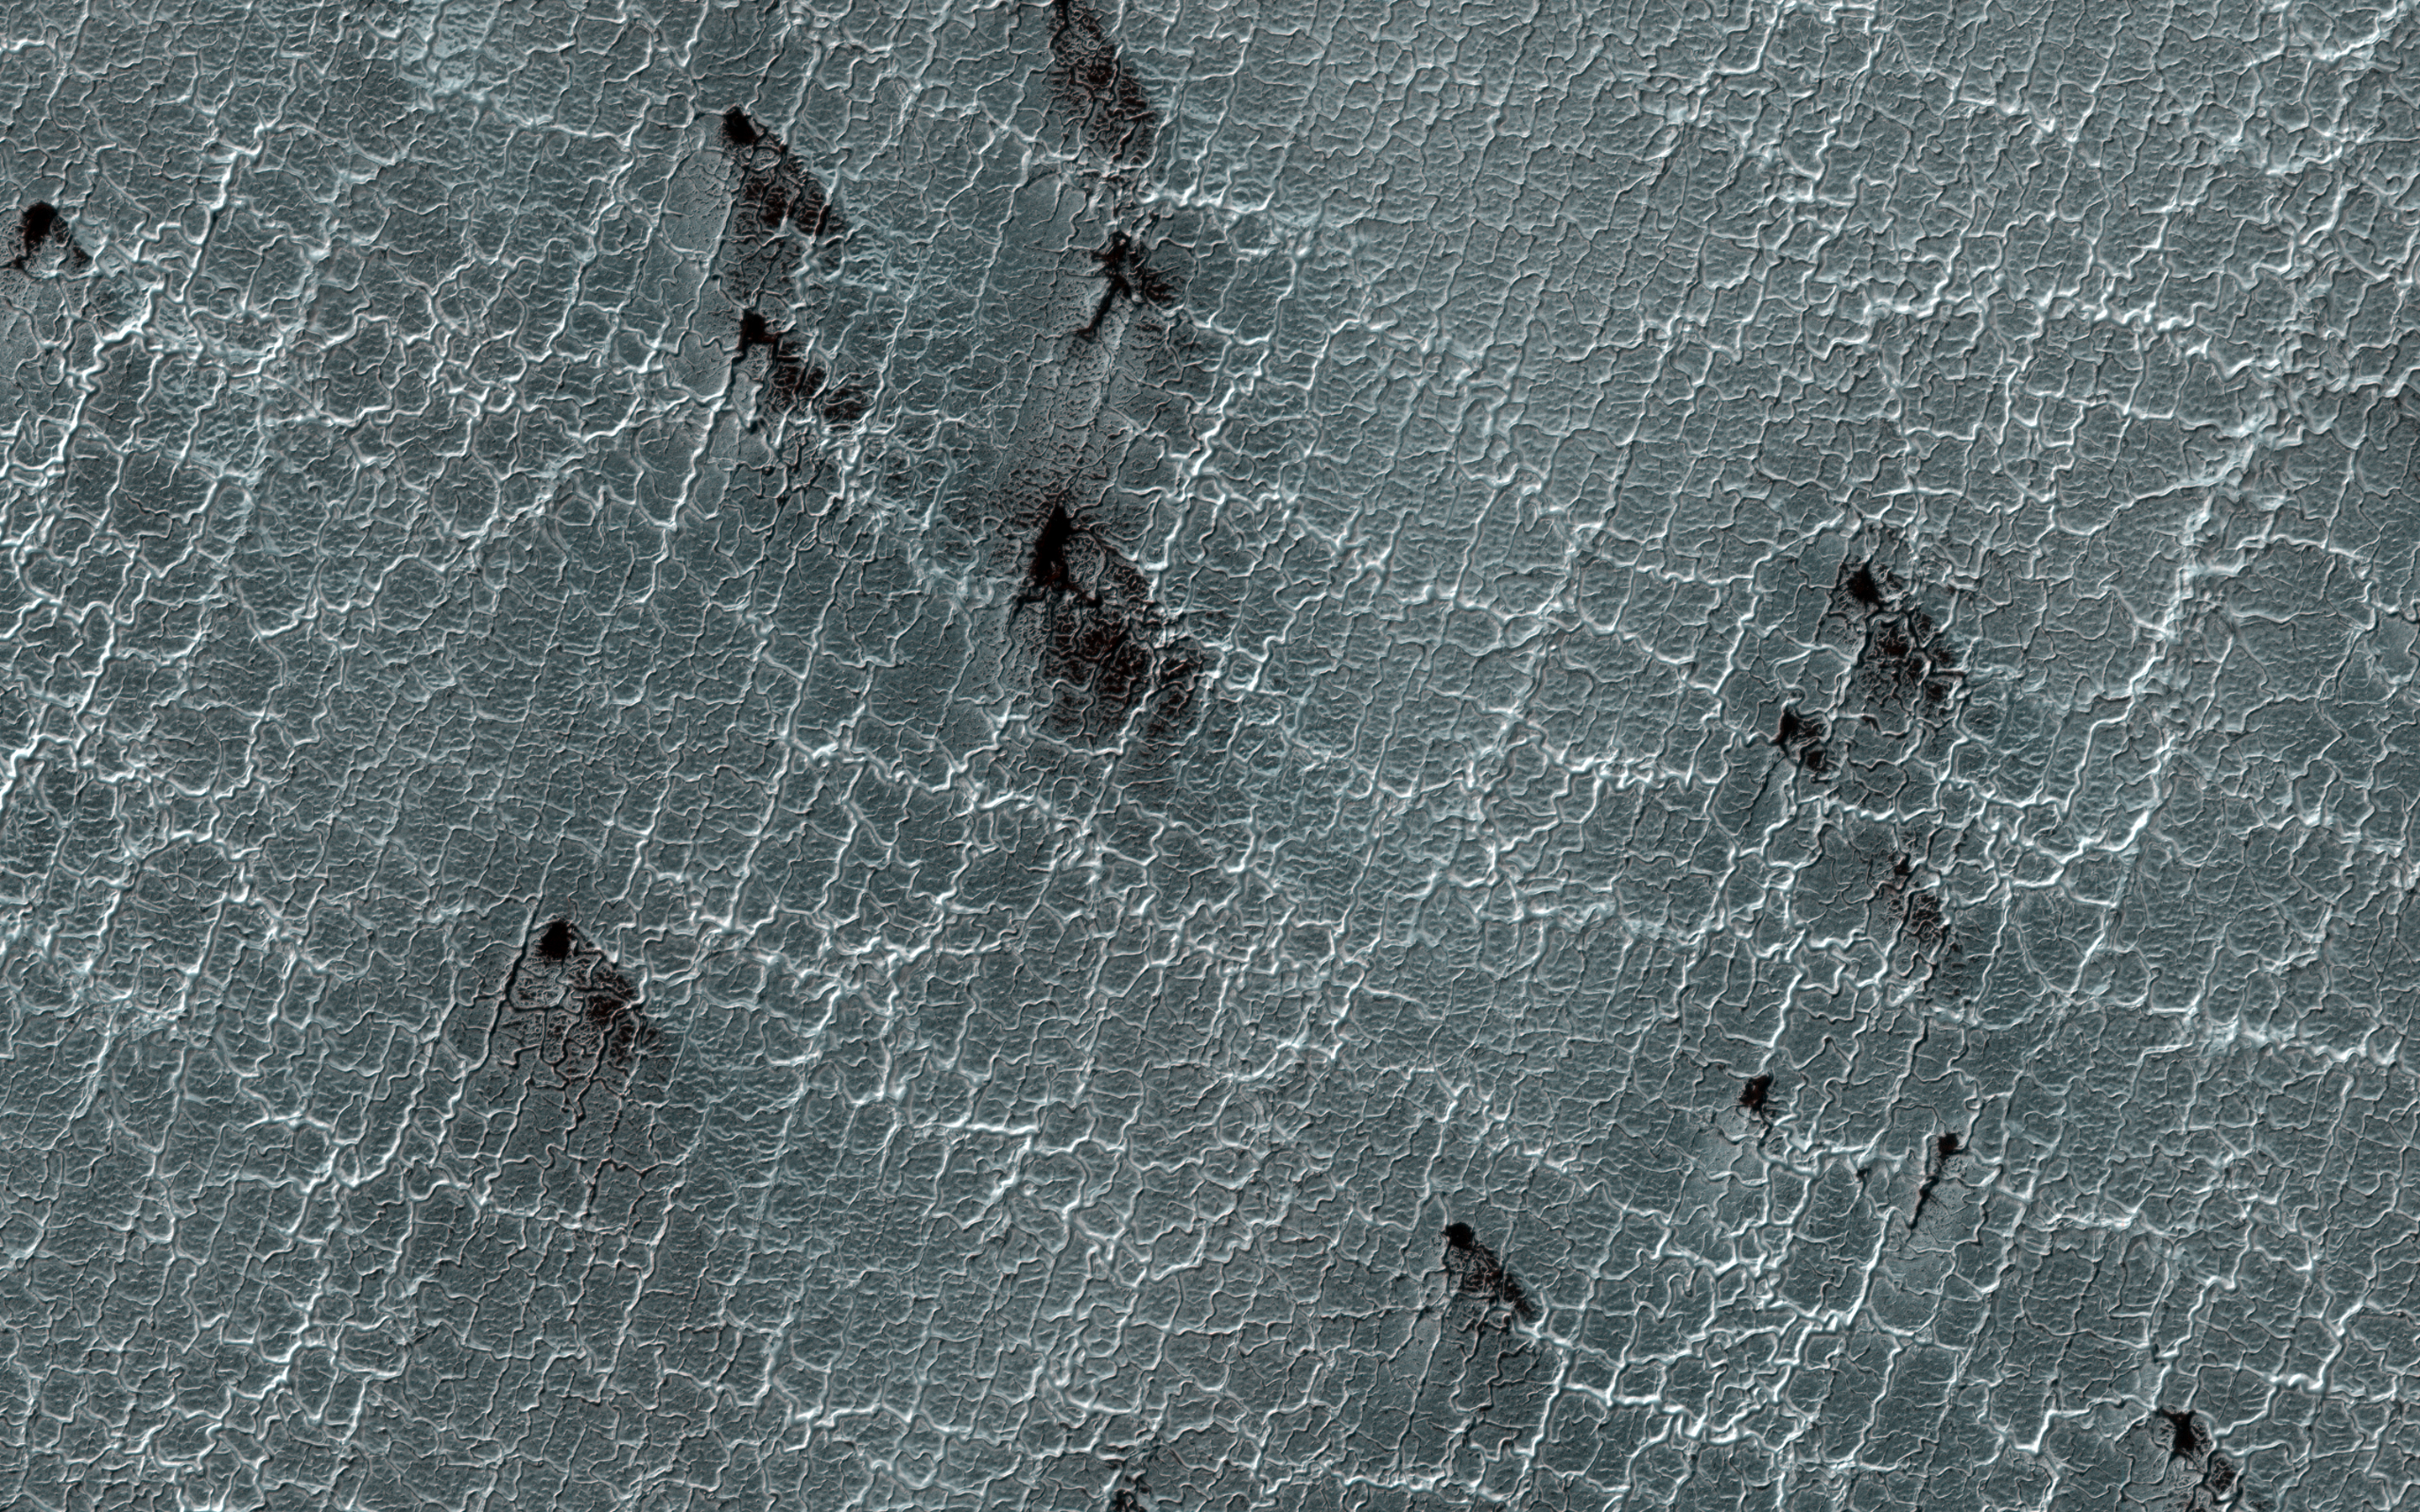

The Enduring Charm of Martian Spiders

Araneiform terrain (colloquially: spider-like terrain) is located in the south polar region of Mars and evolves in appearance over the spring and summer. In the season shown here, the thin bright lines on the surface (the spider legs) are troughs and many of these features have dark fan-shaped markings emanating from them.

Our current theory for how these patterns are formed is that during winter a carbon dioxide ice layer develops over the surface. When sun rays strike this surface, this carbon dioxide ice acts in a similar way to our atmosphere: it allows the sun light to penetrate but traps the infrared radiation creating a greenhouse-like effect.

The trapped heat transforms the ice at the bottom of the layer to gas, building up pressure until it bursts through. When that happens, the gas flows out in geyser-like fashion and carries dust with it, which falls back to the surface to form the dark fans.

The map is projected here at a scale of 25 centimeters (9.8 inches) per pixel. [The original image scale is 24.6 centimeters (9.7 inches) per pixel (with 1 x 1 binning); objects on the order of 74 centimeters (29.1 inches) across are resolved.] North is up.

The University of Arizona, Tucson, operates HiRISE, which was built by Ball Aerospace & Technologies Corp., Boulder, Colorado. NASA’s Jet Propulsion Laboratory, a division of Caltech in Pasadena, California, manages the Mars Reconnaissance Orbiter Project for NASA’s Science Mission Directorate, Washington.

Credit: NASA/JPL-Caltech/University of Arizona